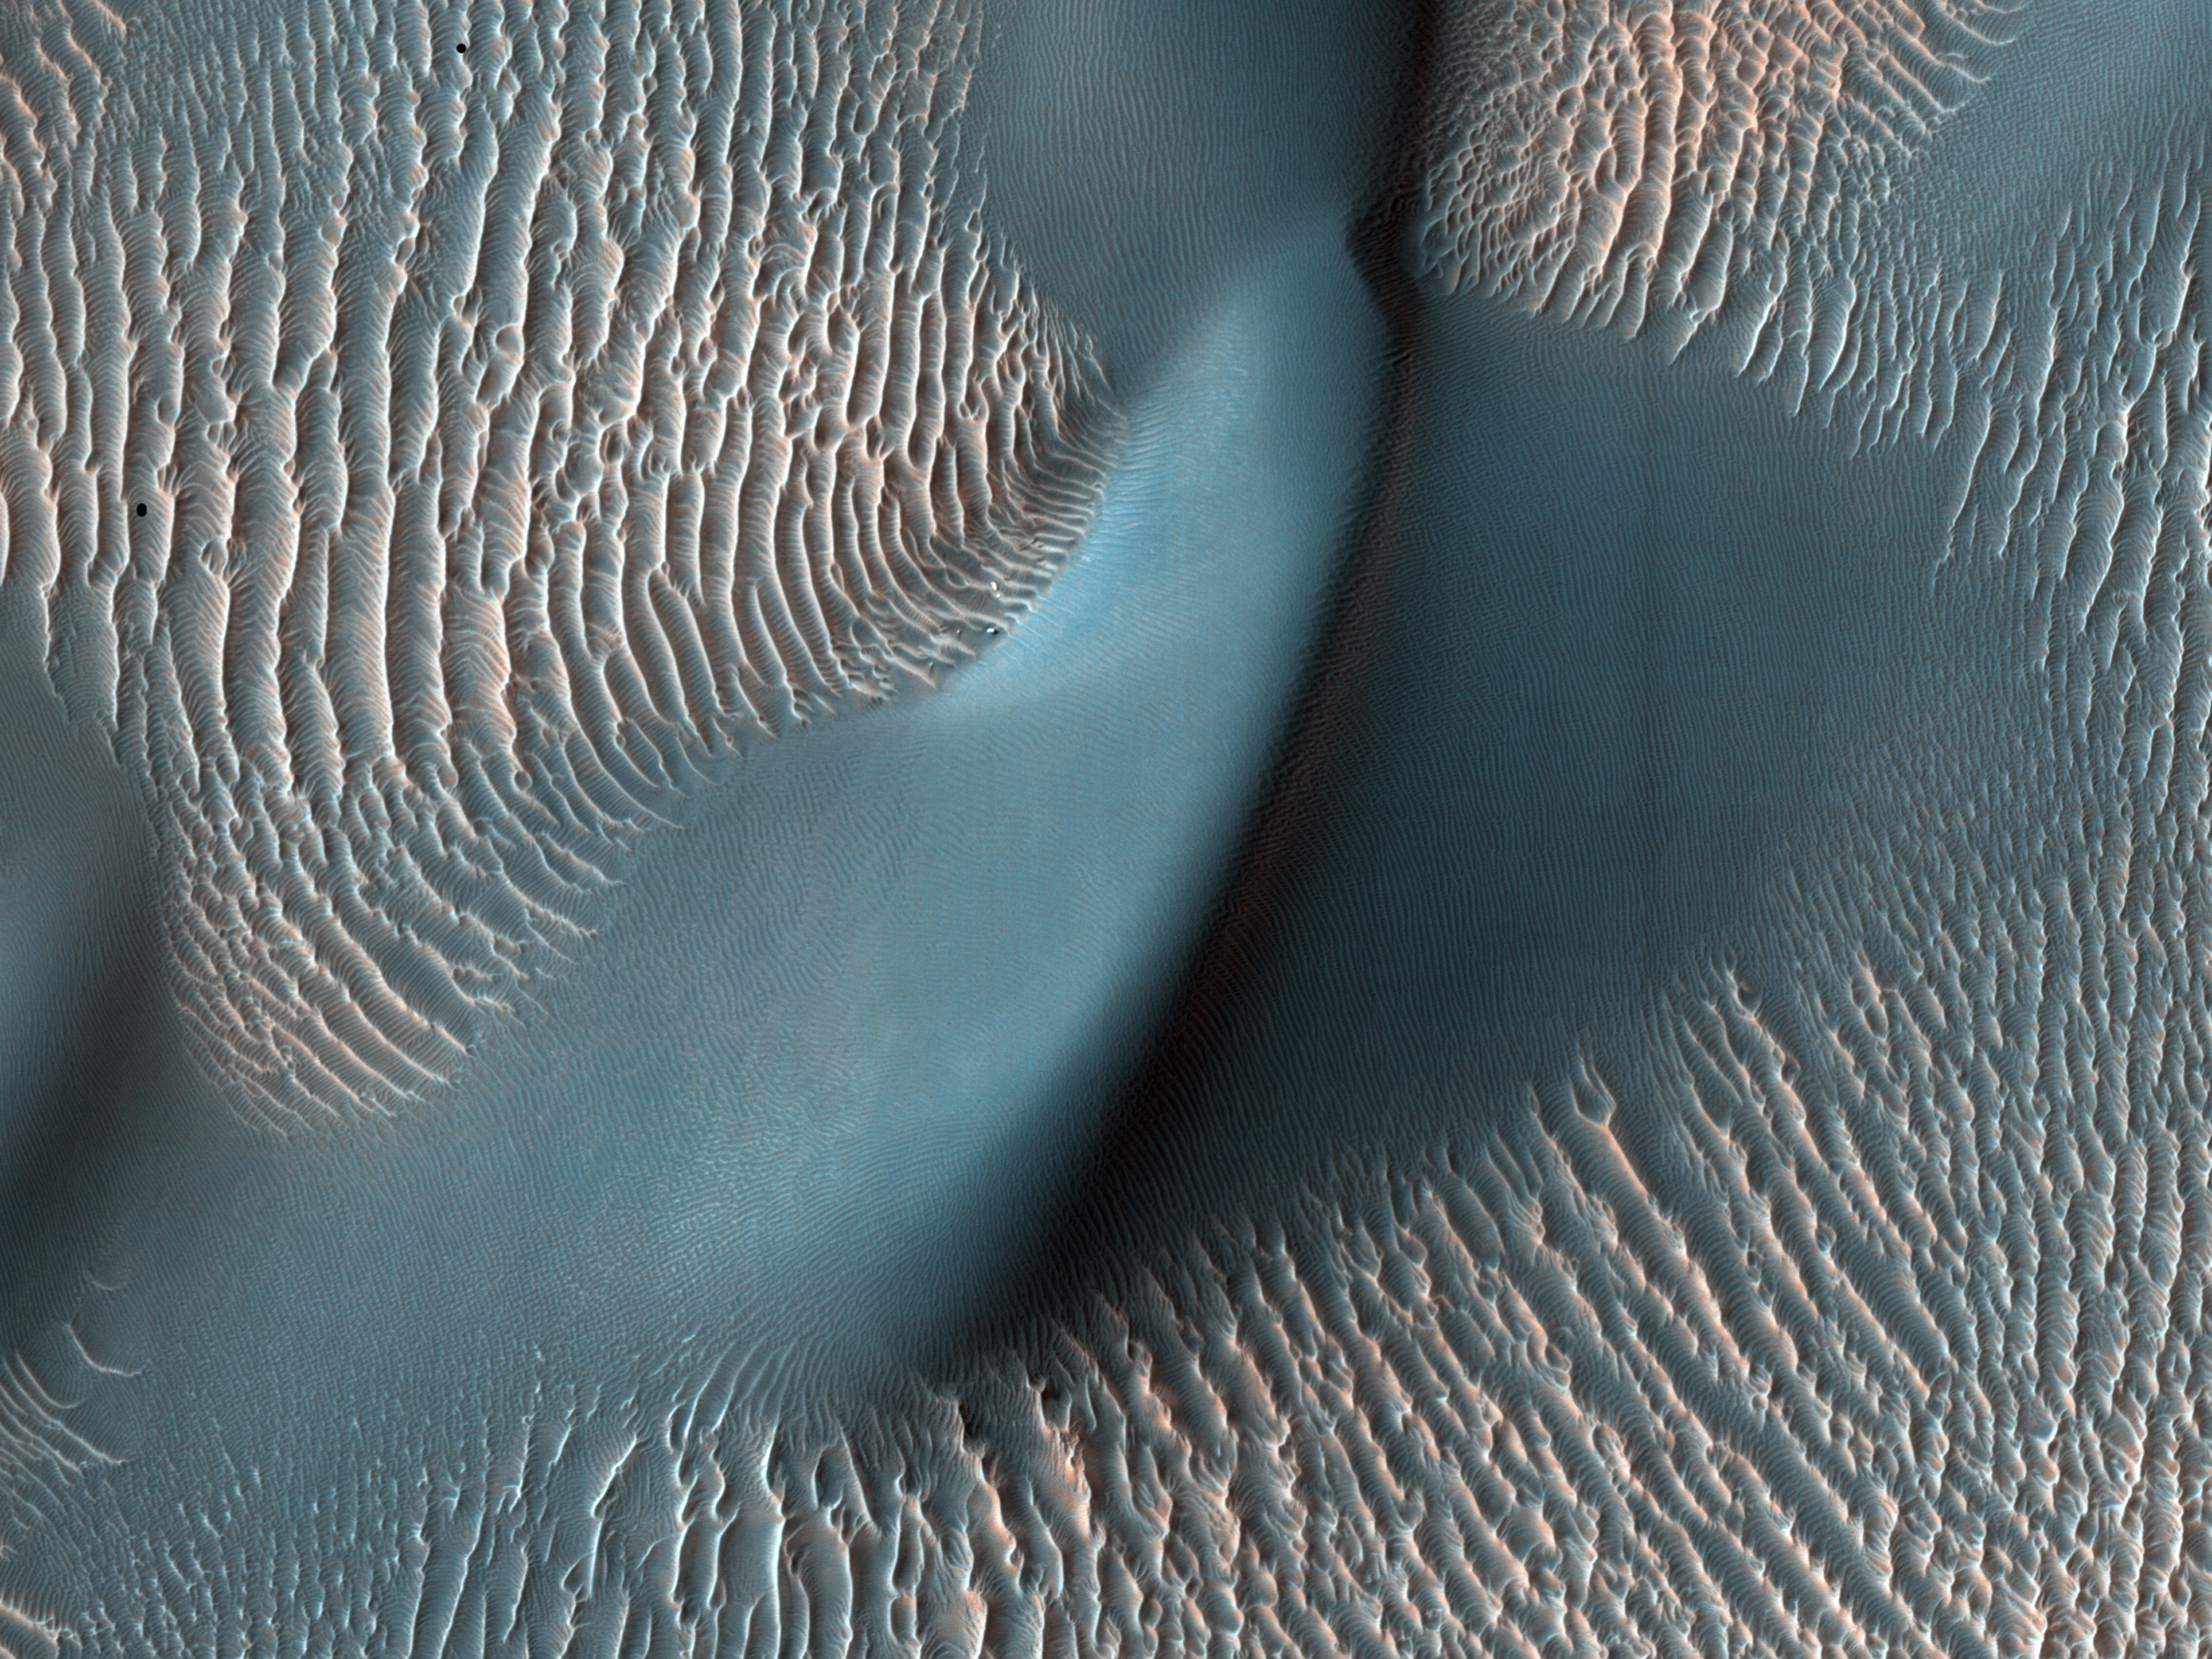

Sand Dunes and Ripples in Proctor Crater, Mars

This view from the High Resolution Imaging Science Experiment (HiRISE) camera on NASA’s Mars Reconnaissance Orbiter shows two classes of aeolian bedforms within Proctor Crater. The relatively bright, small ridges are ripples. From their study on Earth, and close-up examination by the MER rovers (roving elsewhere on Mars), we know that ripples are composed of fine sand (less than 200 microns in diameter) or fine sand coated with coarser sand and granules.

The larger, darker bedforms are dunes composed of sand, most likely of fine size. Ripples tend to move slower than dunes. Because of this, over time, ripples get covered with dust, possibly explaining the bright tone visible here. The dunes are dark probably because they are composed of basaltic sand (derived from dark, volcanic rock) that is blown by the wind enough that dust does not sufficiently accumulate to change their color.

This area in Proctor Crater, at 47.8 degrees south latitude and 30.7 degrees east longitude, is being monitored by HiRISE to document any changes over time.

This image is a portion of the HiRISE observation catalogued as ESP_011909, taken on Feb. 9, 2009.

NASA’s Jet Propulsion Laboratory, a division of the California Institute of Technology in Pasadena, manages the Mars Reconnaissance Orbiter for NASA’s Science Mission Directorate, Washington. Lockheed Martin Space Systems, Denver, is the prime contractor for the project and built the spacecraft. The High Resolution Imaging Science Experiment is operated by the University of Arizona, Tucson, and the instrument was built by Ball Aerospace & Technologies Corp., Boulder, Colo.

Credit: NASA/JPL-Caltech/University of Arizona